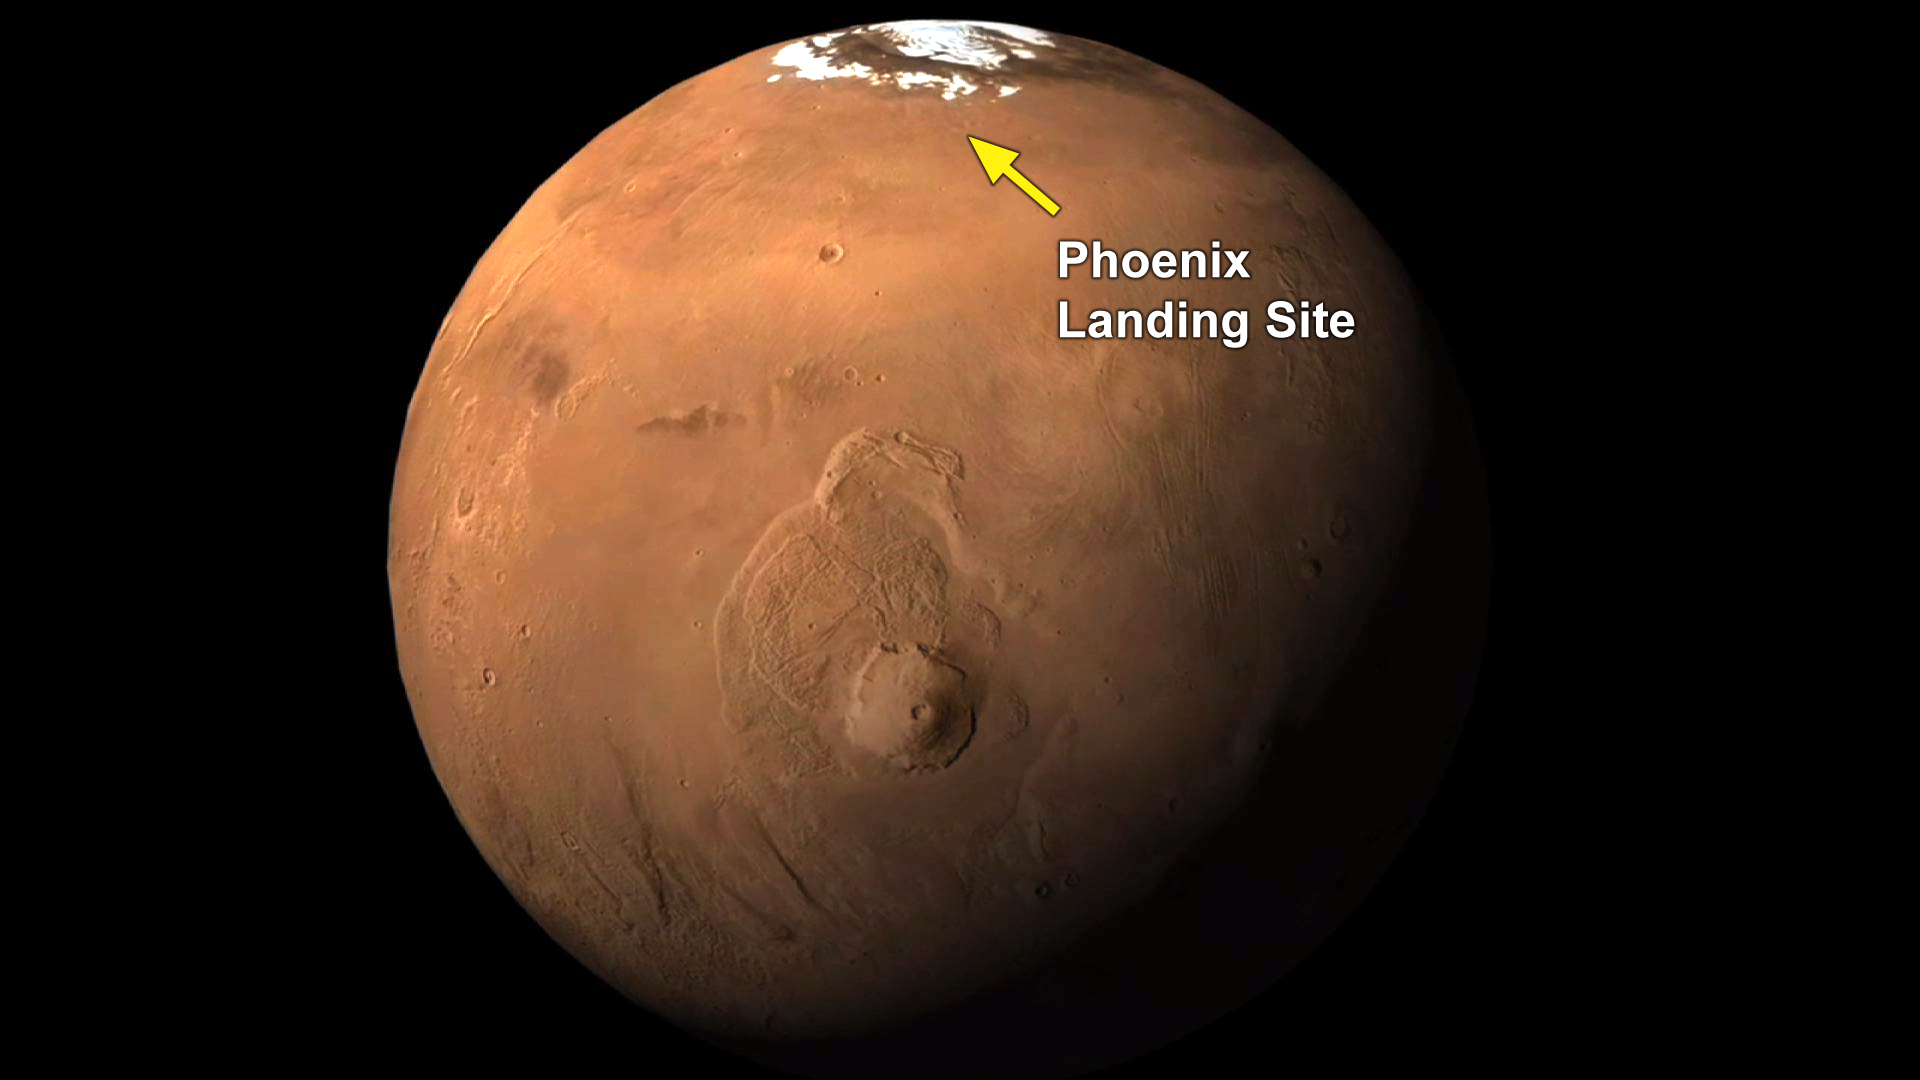

Phoenix Landing Site Indicated on Global View

NASA’s Phoenix Mars Mission landed at 68.2 degrees north latitude, 234.2 degrees east longitude. The far-northern location of the site is indicated on this global view from the Mars Orbiter Camera on NASA’s Mars Global Surveyor.

The Phoenix Mission is led by the University of Arizona, Tucson, on behalf of NASA. Project management of the mission is by JPL, Pasadena, Calif. Spacecraft development was by Lockheed Martin Space Systems, Denver.

Photojournal Note: As planned, the Phoenix lander, which landed May 25, 2008 23:53 UTC, ended communications in November 2008, about six months after landing, when its solar panels ceased operating in the dark Martian winter.

Credit: NASA/JPL-Caltech/University of Arizona/MSSS